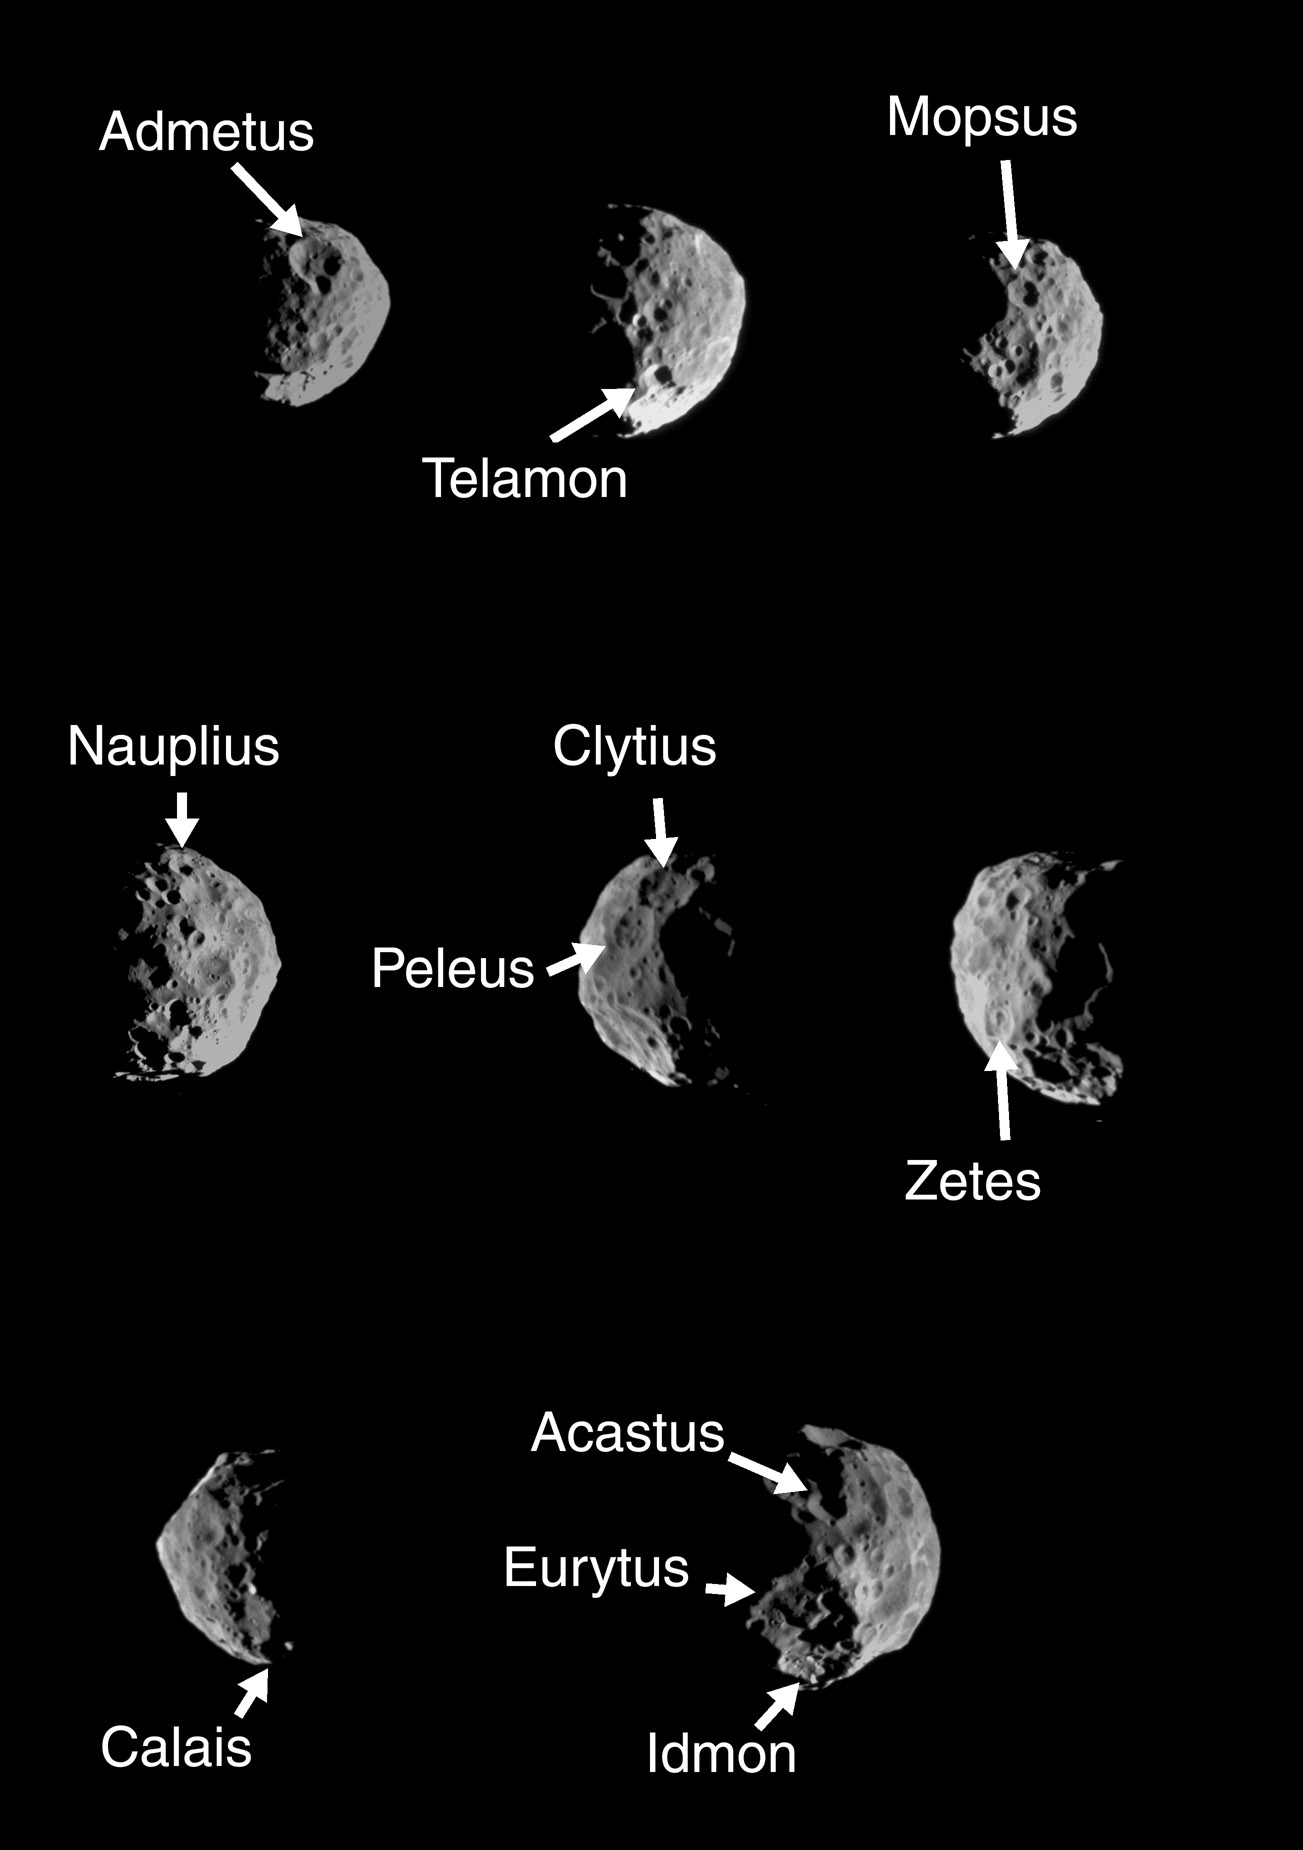

Phoebian Explorers 2

These two montages of images of Saturn’s moon Phoebe, taken by Cassini in June 2004, show the names provisionally assigned to 24 craters on this Saturnian satellite by the International Astronomical Union.

The craters are named for the Argonauts, explorers of Greek mythology who sought the golden fleece. Argo was the name of their ship. The largest crater, approximately 100 kilometers (62 miles) across, is named after the leading Argonaut, Jason. Phoebe is an outer moon of Saturn and is 220 kilometers (136 miles) across.

The two-image montage PIA06117 displays mosaics made of individual, very high resolution images: 80 meters (260 feet) per pixel on the left; 200 meters (660 feet) per pixel on the right.

This montage shows eight images of much lower resolution, ranging from 0.5 to 1 kilometer (0.3 to 0.6 mile) per pixel. The images in this montage show Phoebe as it rotated, and include regions of the moon not visible in the higher resolution montage.

The images have been slightly rescaled from their original formats and contrast-enhanced.

The Cassini-Huygens mission is a cooperative project of NASA, the European Space Agency and the Italian Space Agency. The Jet Propulsion Laboratory, a division of the California Institute of Technology in Pasadena, manages the mission for NASA’s Science Mission Directorate, Washington, D.C. The Cassini orbiter and its two onboard cameras were designed, developed and assembled at JPL. The imaging team is based at the Space Science Institute, Boulder, Colo.

Credit: NASA/JPL/Space Science Institute